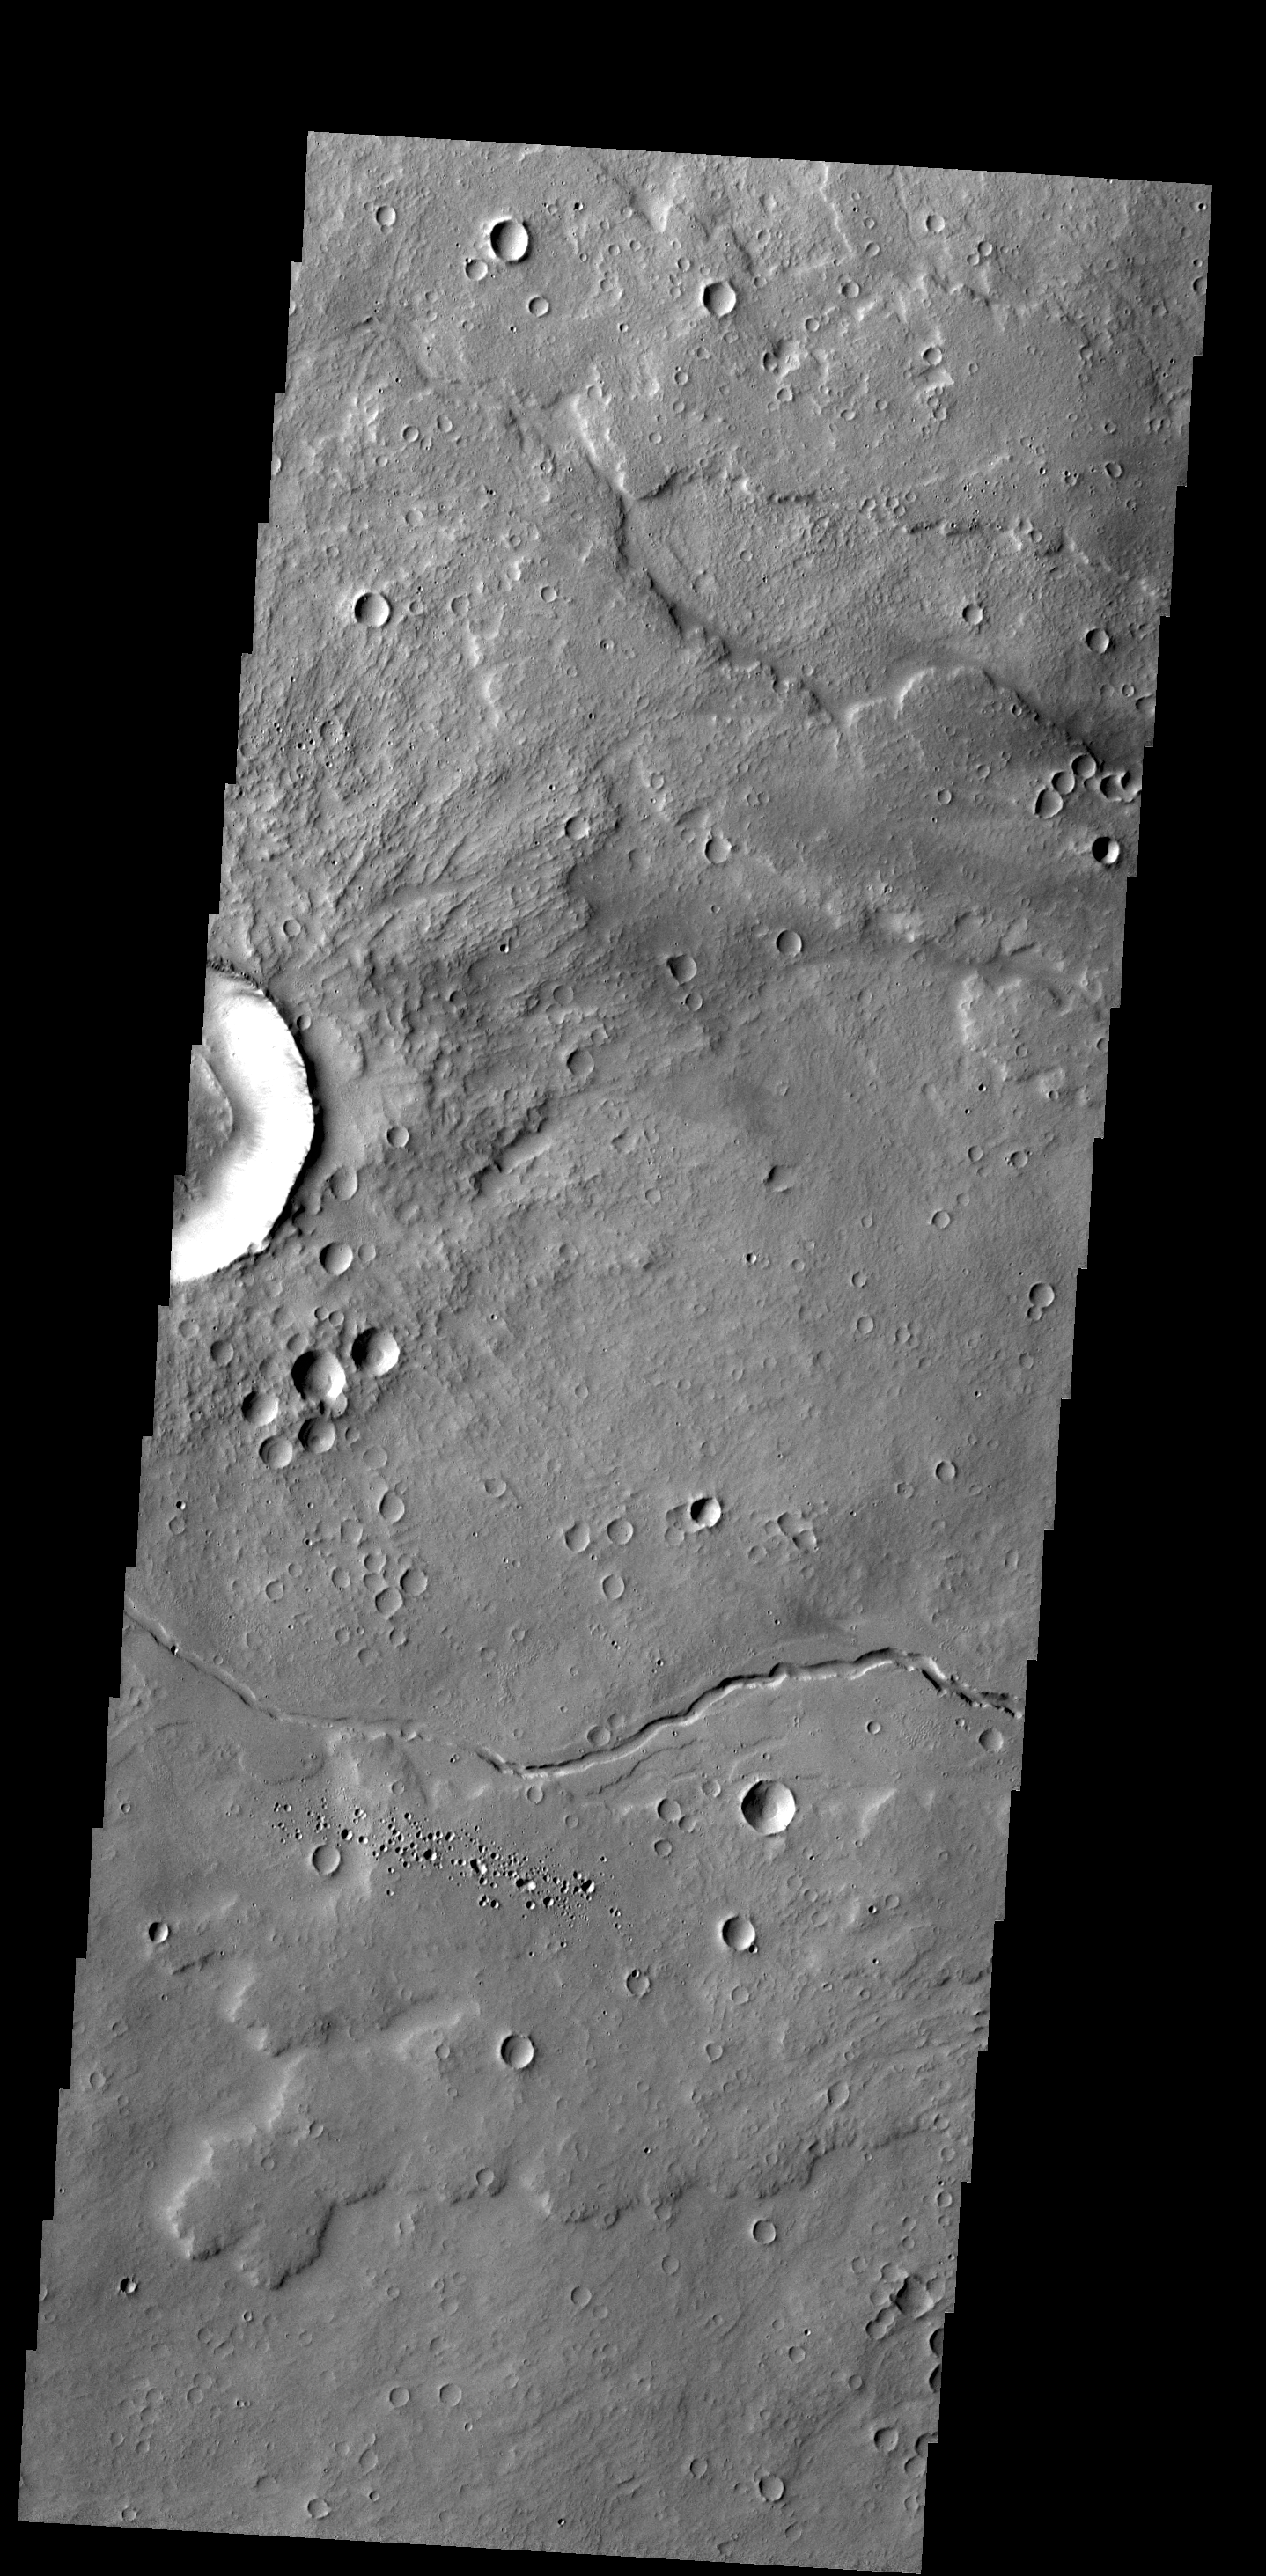

Channel

The small channel and lava flows in this VIS image are located northeast of Olympus Mons.

Credit: NASA/JPL-Caltech/ASU